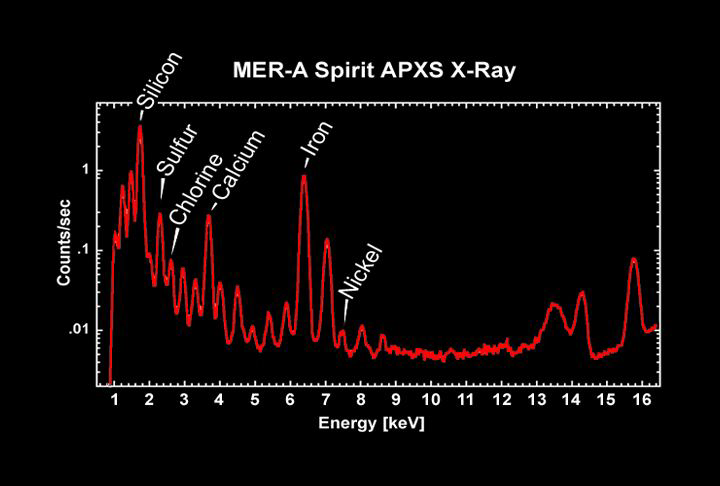

A Rainbow of Martian Elements

This graph or spectrum taken by the alpha particle X-ray spectrometer onboard the Mars Exploration Rover Spirit shows the variety of elements present in the soil at the rover’s landing site. In agreement with past missions to Mars, iron and silicon make up the majority of the martian soil. Sulfur and chlorine were also observed as expected. Trace elements detected for the first time include zinc and nickel. These latter observations demonstrate the power of the alpha particle X-ray spectrometer to pick up the signatures of elements too faint to be seen before. The alpha particle X-ray spectrometer uses alpha particles and X-rays to measure the presence and abundance of all major rock-forming elements except hydrogen.

Credit: NASA/JPL/Max-Planck-Institute for Chemistry